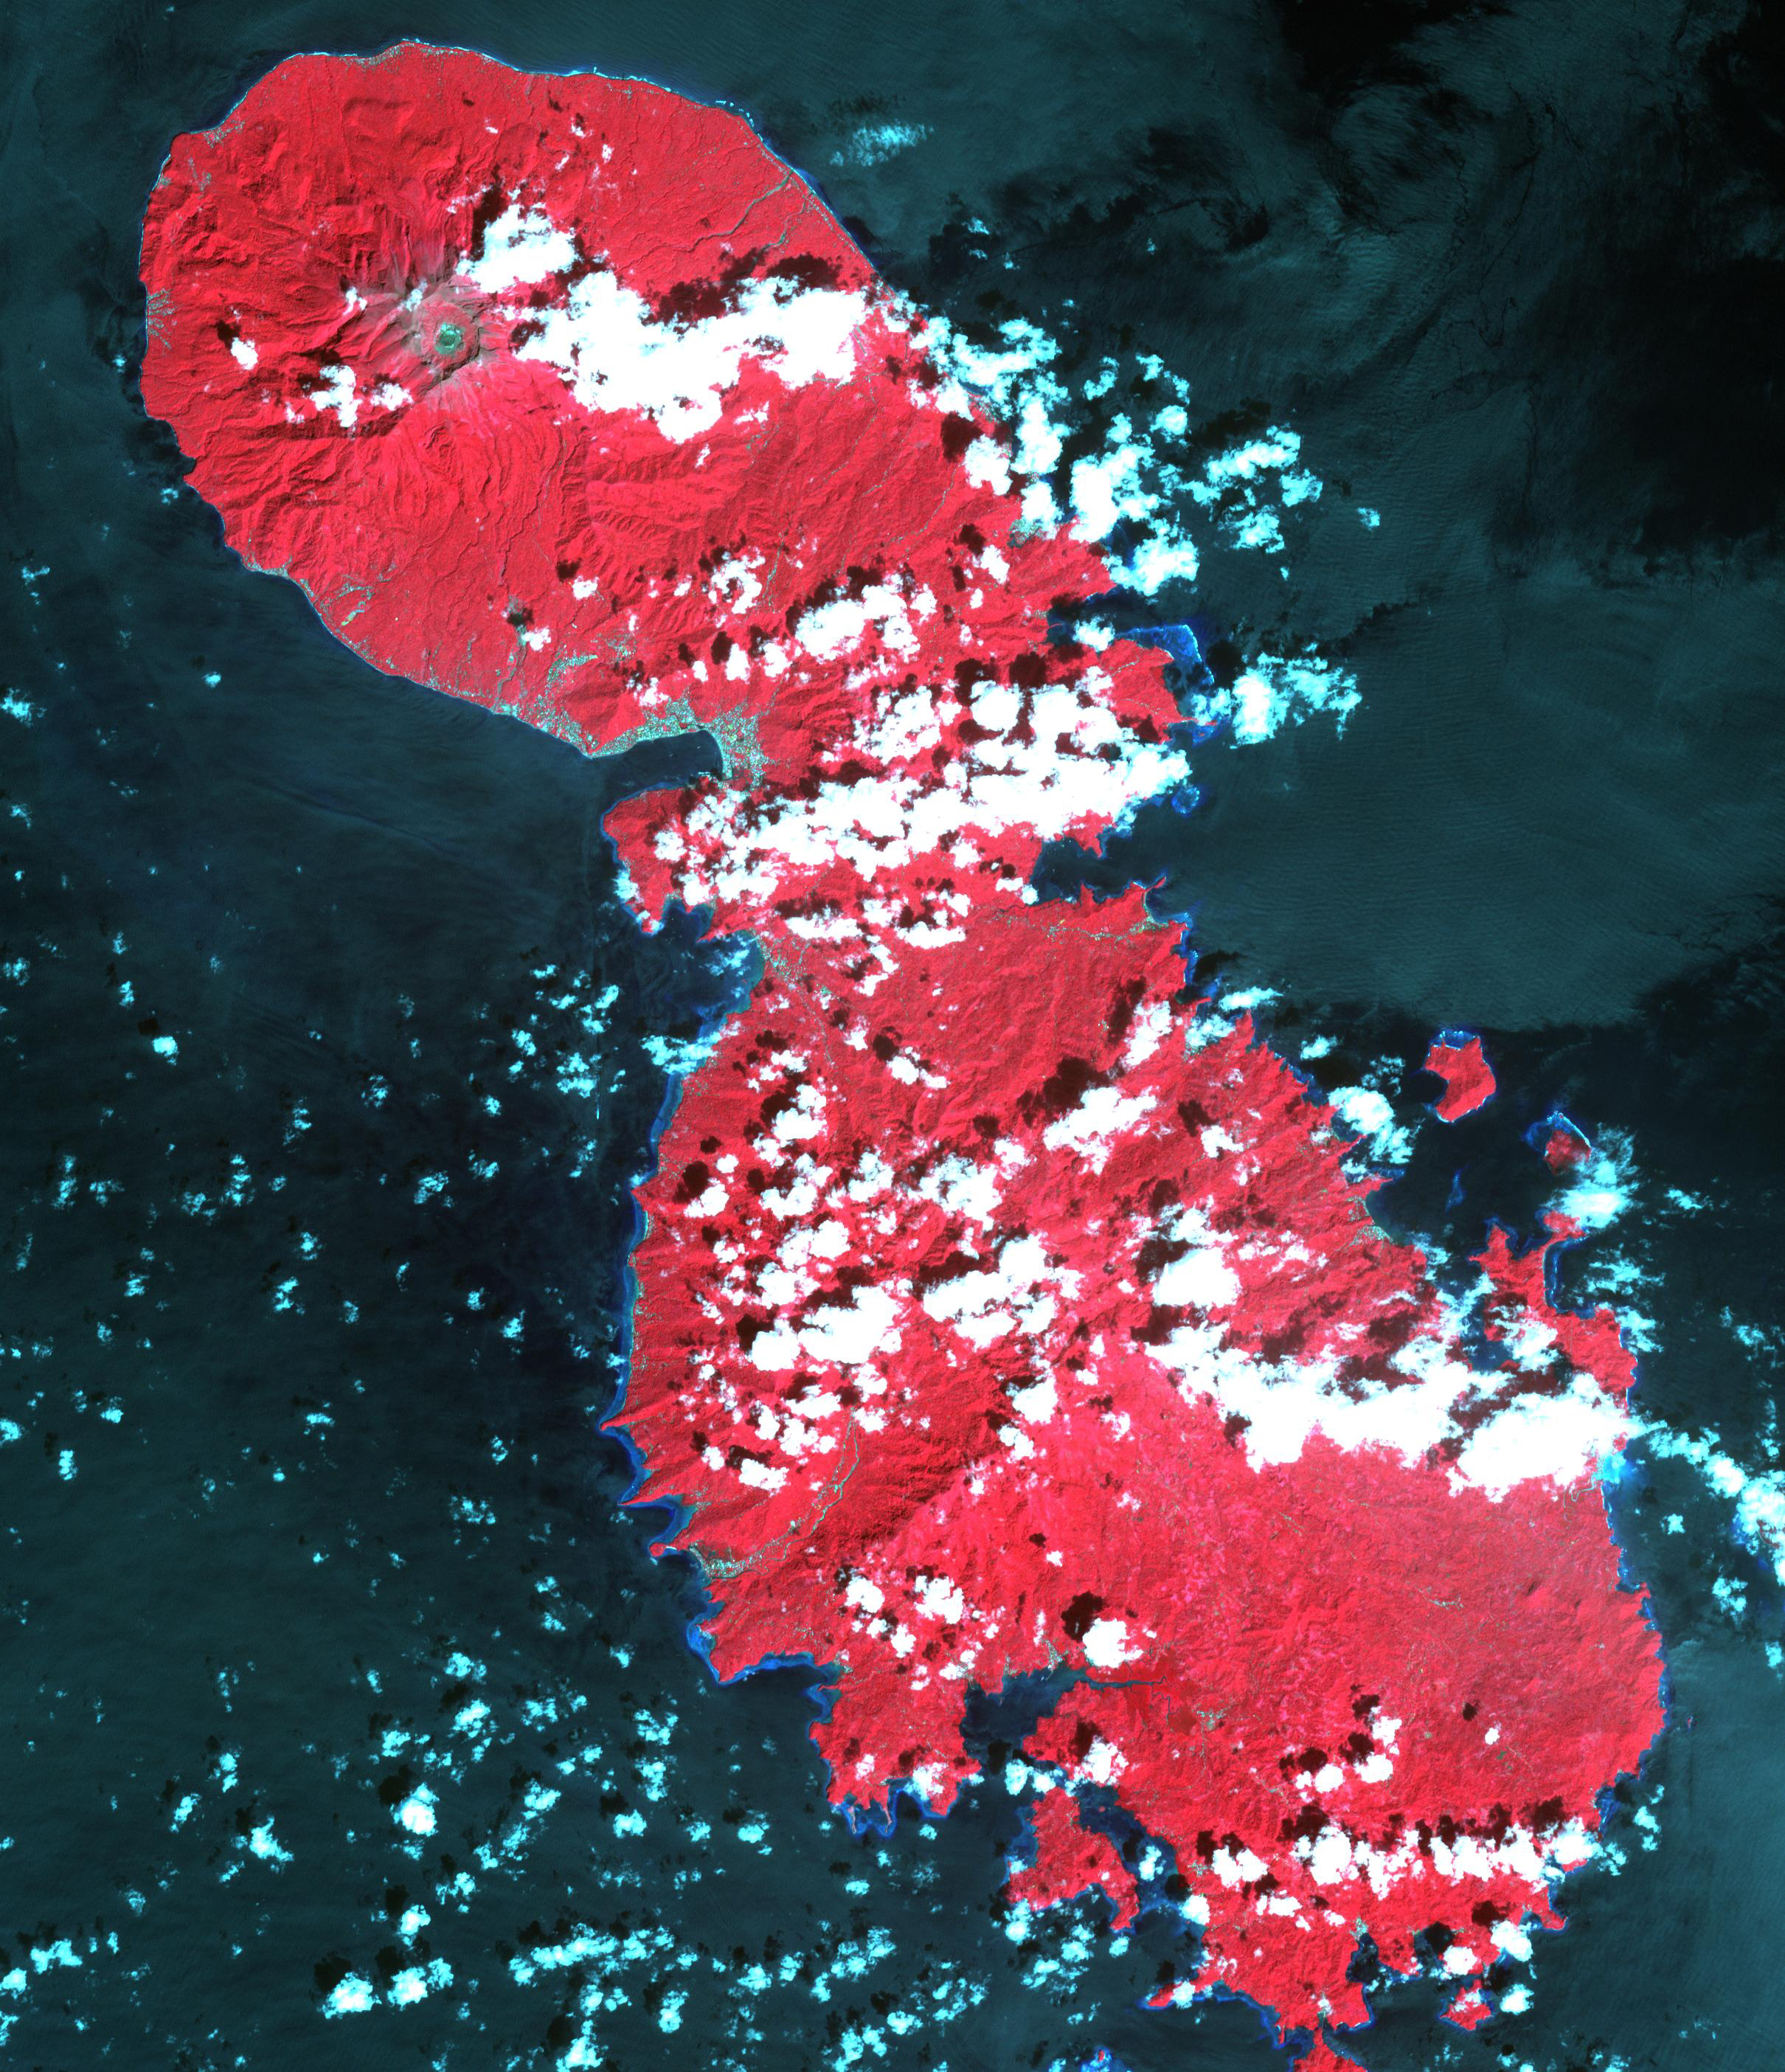

Sangihe Island, Indonesia

Canadian-based Baru Gold is hoping to start gold mining on the Indonesian island of Sangihe this year. The company’s concession covers the southern half of the volcanic island. Opposition to the mining activity cites threats to endemic bird populations and the residents themselves, due to inadequate tailings handling technology. The company projects reserves of nearly 115,000 ounces of gold and 2 million ounces of silver. The image was acquired December 4, 2020, covers an area of 36.3 by 42.1 km, and is located at 3.5 degrees north, 125.5 degrees east.

With its 14 spectral bands from the visible to the thermal infrared wavelength region and its high spatial resolution of about 50 to 300 feet (15 to 90 meters), ASTER images Earth to map and monitor the changing surface of our planet. ASTER is one of five Earth-observing instruments launched Dec. 18, 1999, on Terra. The instrument was built by Japan’s Ministry of Economy, Trade and Industry. A joint U.S./Japan science team is responsible for validation and calibration of the instrument and data products.

The broad spectral coverage and high spectral resolution of ASTER provides scientists in numerous disciplines with critical information for surface mapping and monitoring of dynamic conditions and temporal change. Example applications are monitoring glacial advances and retreats; monitoring potentially active volcanoes; identifying crop stress; determining cloud morphology and physical properties; wetlands evaluation; thermal pollution monitoring; coral reef degradation; surface temperature mapping of soils and geology; and measuring surface heat balance.

The U.S. science team is located at NASA’s Jet Propulsion Laboratory in Pasadena, Calif. The Terra mission is part of NASA’s Science Mission Directorate, Washington.

Credit: NASA/METI/AIST/Japan Space Systems, and U.S./Japan ASTER Science Team